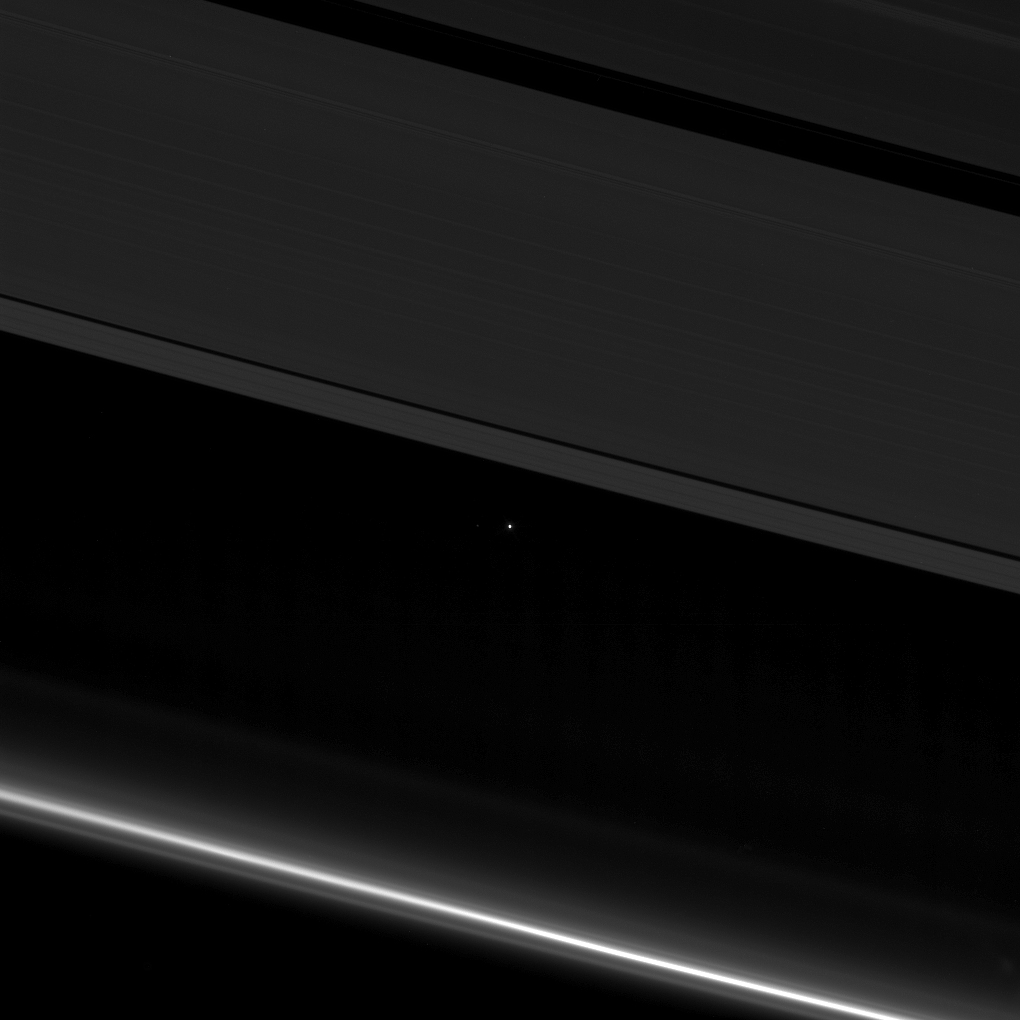

Earth Between the Rings of Saturn

Figure 1

This view from NASA’s Cassini spacecraft shows planet Earth as a point of light between the icy rings of Saturn.

The spacecraft captured the view on April 12, 2017 at 10:41 p.m. PDT (1:41 a.m. EDT). Cassini was 870 million miles (1.4 billion kilometers) away from Earth when the image was taken. Although far too small to be visible in the image, the part of Earth facing toward Cassini at the time was the southern Atlantic Ocean.

Earth’s moon is also visible to the left of our planet in a cropped, zoomed-in version of the image (Figure 1).

The rings visible here are the A ring (at top) with the Keeler and Encke gaps visible, and the F ring (at bottom). During this observation Cassini was looking toward the backlit rings, making a mosaic of multiple images, with the sun blocked by the disk of Saturn.

Seen from Saturn, Earth and the other inner solar system planets are all close to the sun, and are easily captured in such images, although these opportunities have been somewhat rare during the mission. The F ring appears especially bright in this viewing geometry.

The Cassini mission is a cooperative project of NASA, ESA (the European Space Agency) and the Italian Space Agency. The Jet Propulsion Laboratory, a division of the California Institute of Technology in Pasadena, manages the mission for NASA’s Science Mission Directorate, Washington. The Cassini orbiter and its two onboard cameras were designed, developed and assembled at JPL. The imaging operations center is based at the Space Science Institute in Boulder, Colorado.

Credit: NASA/JPL-Caltech/Space Science Institute